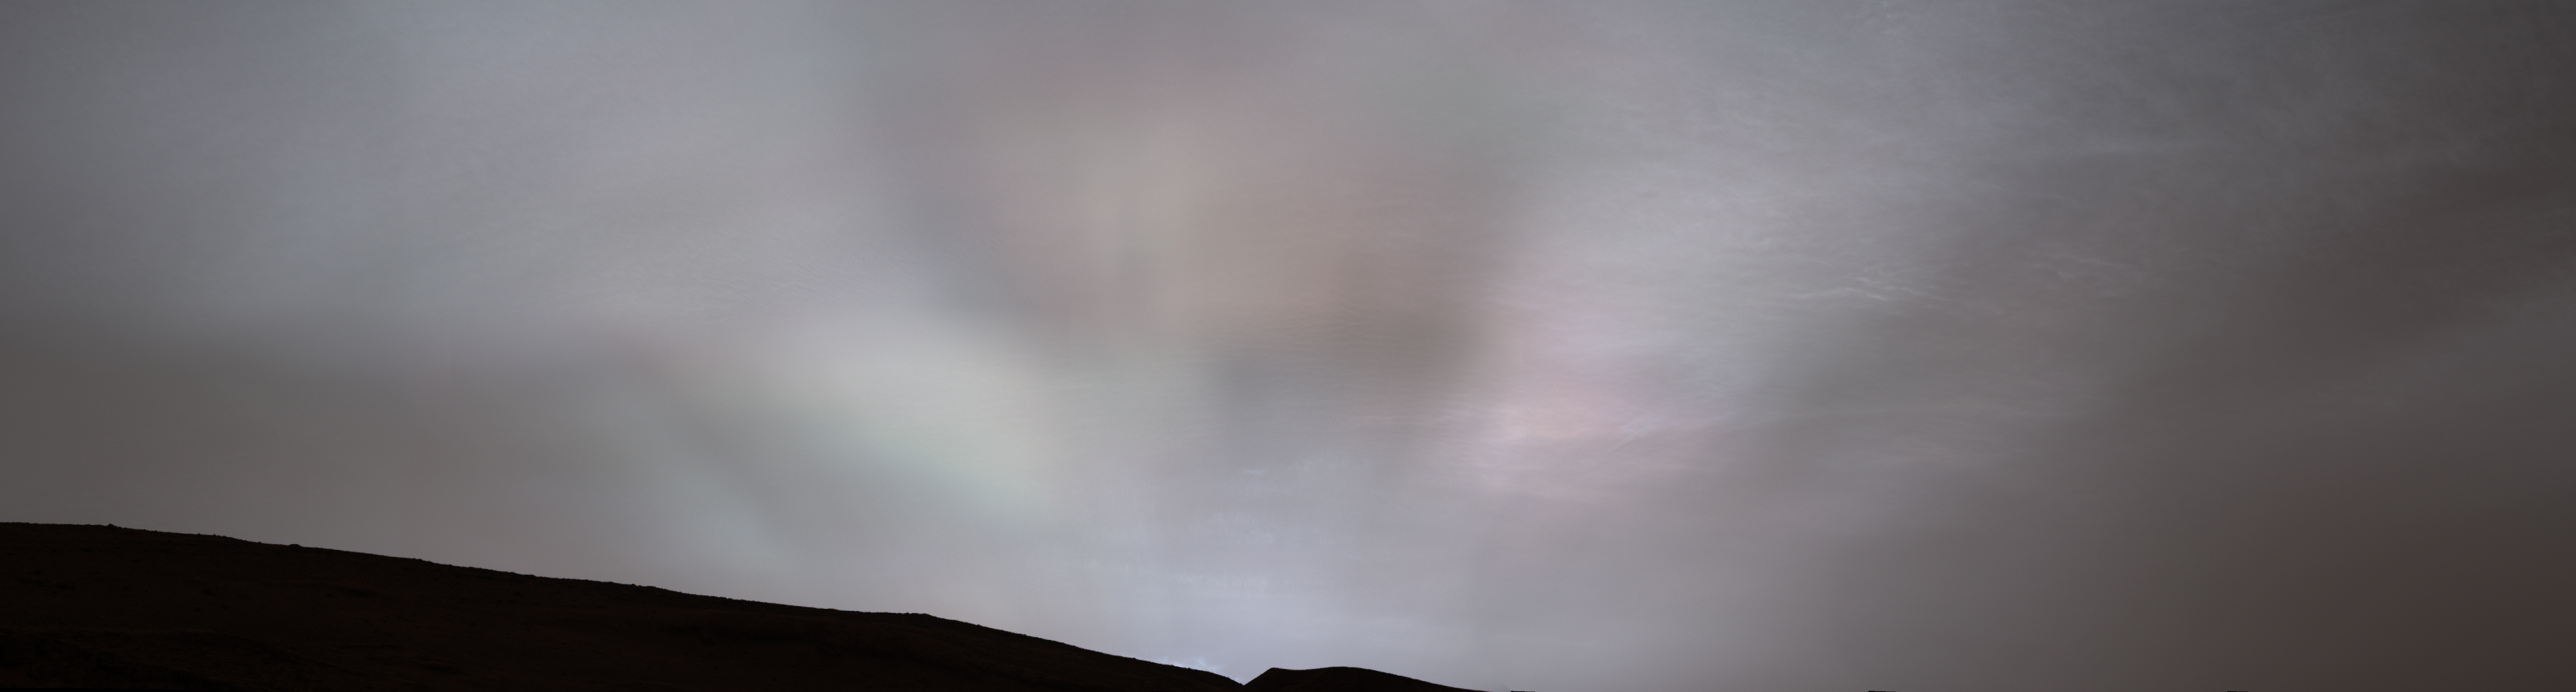

Curiosity Views First Martian ‘Sun Rays’

NASA’s Curiosity Mars rover captured these “sun rays” shining through clouds at sunset on Feb. 2, 2023, the 3,730th Martian day, or sol, of the mission. It was the first time that sun rays, also known as crepuscular rays, have been viewed so clearly on Mars. Crepuscular is taken from the Latin word for “twilight,” as these rays appear near sunset or sunrise.

These clouds were captured as part of a follow-on imaging campaign to study noctilucent, or “night-shining” clouds, which started in 2021. While most Martian clouds hover no more than 37 miles (60 kilometers) above the ground and are composed of water ice, these clouds appear to be higher in elevation, where it’s very cold. That suggests these clouds are made of carbon dioxide, or dry ice.

This scene made up of 28 individual images captured by the rover’s Mast Camera, or Mastcam. The images have been processed to emphasize the highlights.

Curiosity was built by NASA’s Jet Propulsion Laboratory, which is managed by Caltech in Pasadena, California. JPL leads the mission on behalf of NASA’s Science Mission Directorate in Washington. Malin Space Science Systems in San Diego built and operates Mastcam.

Credit: NASA/JPL-Caltech/MSSS/SSI